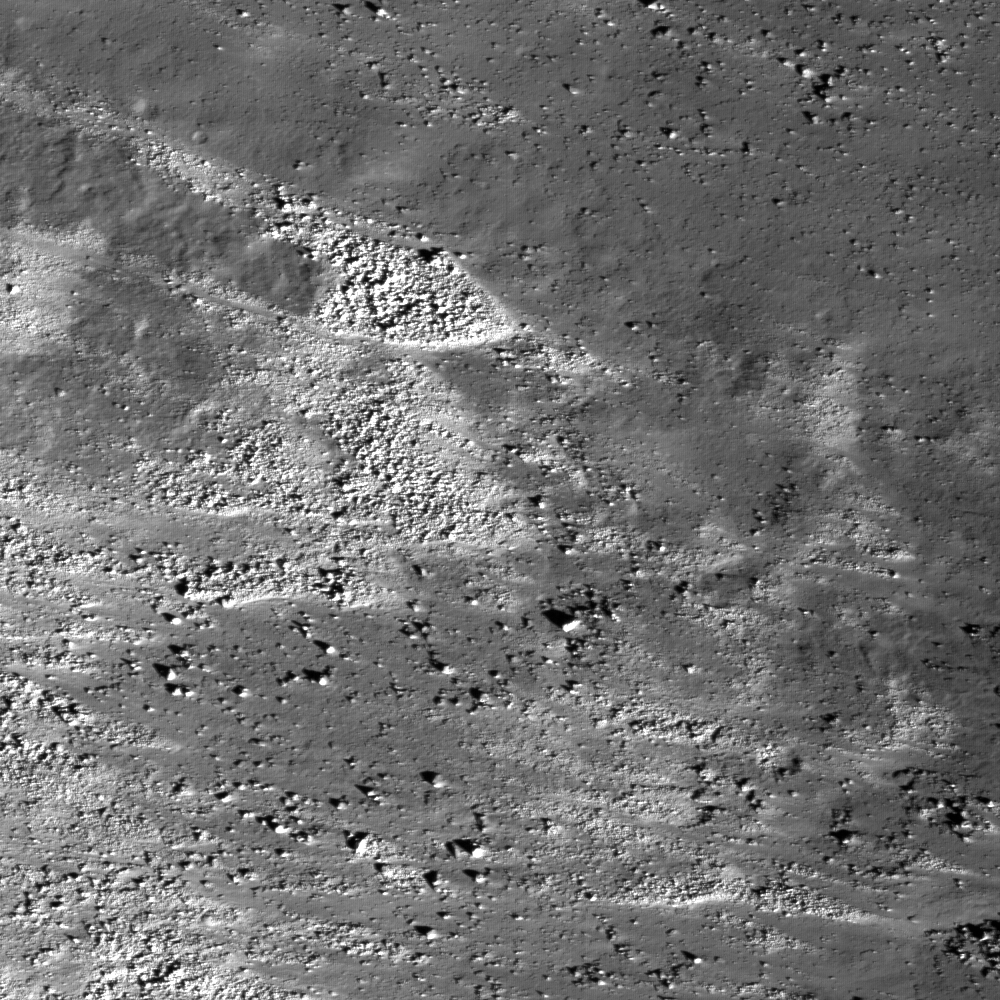

Aristarchus Plateau (1): Amazing Geologic Diversity

Eastern slope (right to left is downhill) of the Vallis Schröteri, “Cobra Head.” This feature is located in the western portion of a Constellation Program region of interest on the Aristarchus plateau. The slopes of the Cobra Head are boulder-rich and display albedo variations – bright to dark. The patterns of debris and flows on the slopes are evidence for mass-wasting and landslides that expose a variety of rocks. Image width is ~0.5 km, pixel width is 0.51 meters, NAC frame M111918050R.

NASA’s Goddard Space Flight Center built and manages the mission for the Exploration Systems Mission Directorate at NASA Headquarters in Washington. The Lunar Reconnaissance Orbiter Camera was designed to acquire data for landing site certification and to conduct polar illumination studies and global mapping. Operated by Arizona State University, the LROC facility is part of the School of Earth and Space Exploration (SESE). LROC consists of a pair of narrow-angle cameras (NAC) and a single wide-angle camera (WAC). The mission is expected to return over 70 terabytes of image data.

Credit: NASA/GSFC/Arizona State University